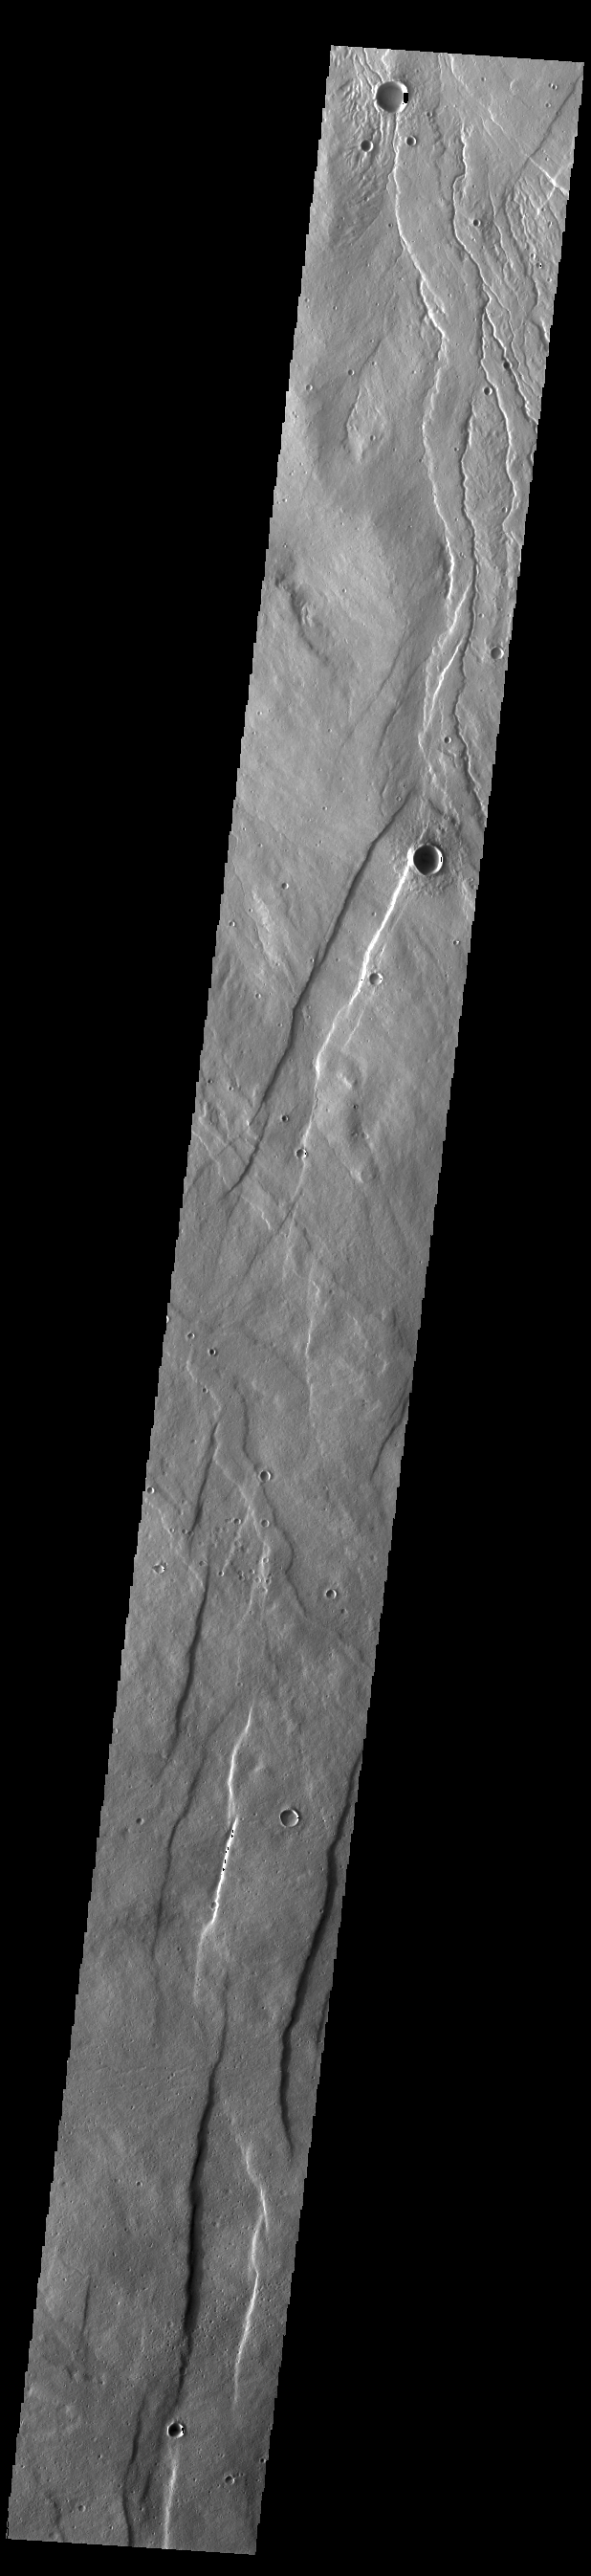

Alba Fossae

Alba Fossae is a set of long valleys on the western side of Alba Mons. These valleys are referred to as graben and are formed by extension of the crust and faulting. When large amounts of pressure or tension are applied to rocks on timescales that are fast enough that the rock cannot respond by deforming, the rock breaks along faults. In the case of a graben, two parallel faults are formed by extension of the crust and the rock in between the faults drops downward into the space created by the extension. Numerous sets of graben are visible in this THEMIS image, trending from north-northeast to south-southwest. Because the faults defining the graben are formed perpendicular to the direction of the applied stress, we know that extensional forces were pulling the crust apart in the west-northwest/east-southeast direction. The large number of graben around Alba Patera is generally believed to be the result of extensional forces associated with the uplift of Alba Mons. Numerous small channels are visible at the top of this image and are related to lava flows in this region.

Credit: NASA/JPL-Caltech/ASU